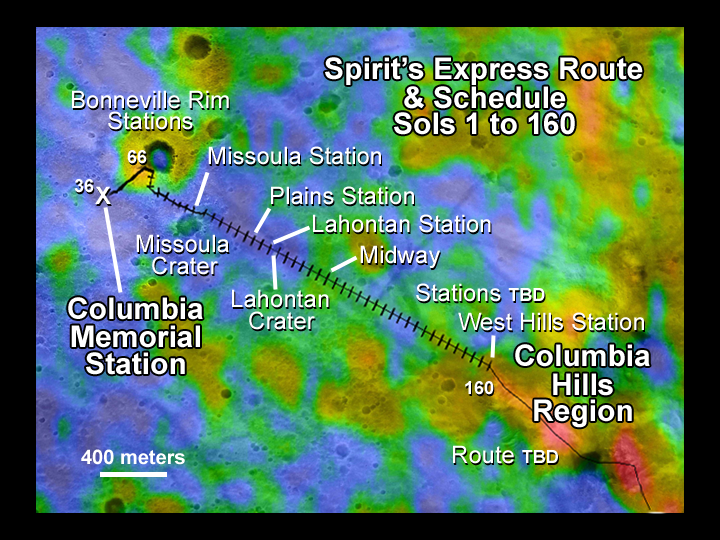

Spirit’s Express Route to ‘Columbia Hills’

This map illustrates the Mars Exploration Rover Spirit’s position as of sol 112 (April 26, 2004), near the crater called “Missoula.” Like a train on a tight schedule, Spirit will make regular stops along the way to its ultimate destination, the “Columbia Hills.” At each stop, or “station,” the rover will briefly analyze the area’s rocks and soils. Each tick mark on the rover’s route represents one sol’s worth of travel, or about 60 to 70 meters (200 to 230 feet). Rover planners estimate that Spirit will reach the hills around mid-June. Presently, the rover is stopped at a site called “Plains Station.”

The color thermal data show how well different surface features hold onto heat. Red indicates a higher thermal inertia associated with rocky terrain (cooler in the day, warmer at night); blue indicates a lower thermal inertia associated with smaller particles and fewer rocks (warmer at night, cooler in the day). During its traverse, Spirit will document the causes of these thermal variations.

The map comprises data from the camera on NASA’s Mars Global Surveyor orbiter and the thermal emission imaging system on NASA’s Mars Odyssey orbiter.

Credit: NASA/JPL/ASU/MSSS/Ames